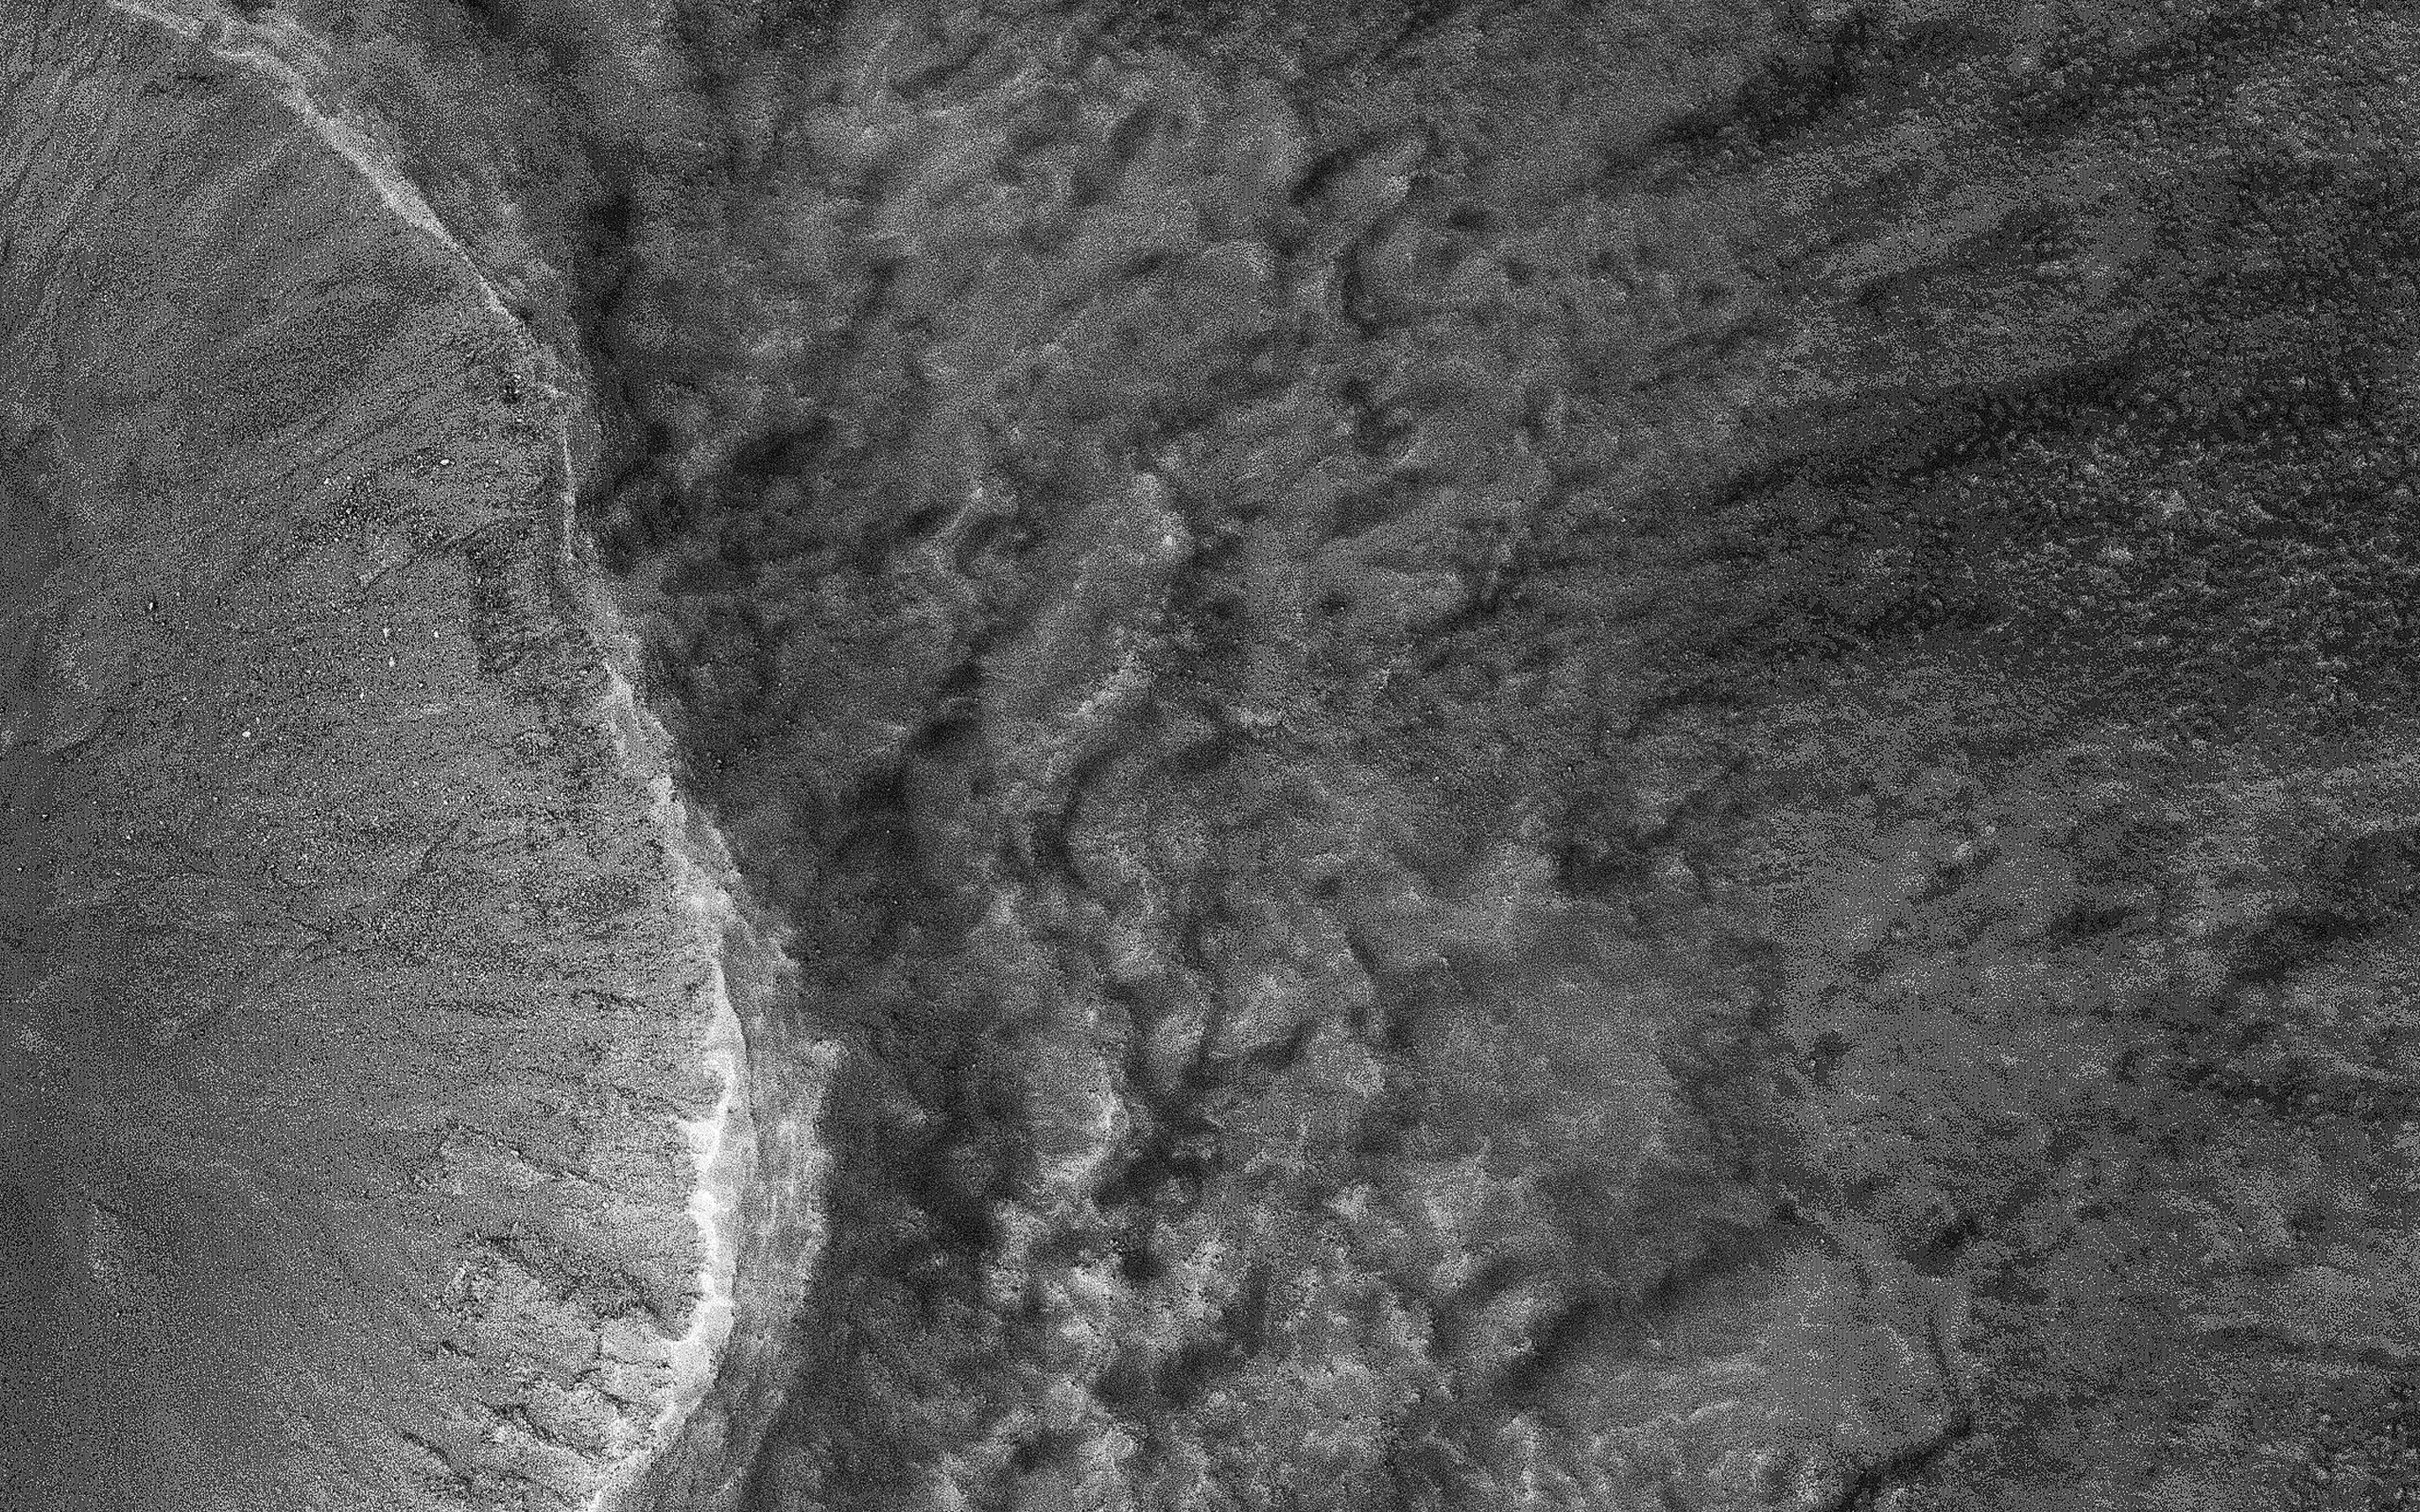

Seeing through the Dusty Air

This image was acquired on July 22, 2018 by NASA’s Mars Reconnaissance Orbiter. Mars has recently been enveloped in dusty haze, but the sensitivity of HiRISE enabled imaging of surface features through a moderate level of haze.

This image shows a fresh impact crater in the northern middle latitudes. A technique called “pixel binning” was needed to improve the signal, but it is still the highest-resolution image ever acquired at this location.

Pixel binning combines information of adjacent detectors in a CCD camera sensor to create one single pixel in the recorded image.

The map is projected here at a scale of 50 centimeters (19.7 inches) per pixel. [The original image scale is 60.3 centimeters (23.7 inches) per pixel (with 2 x 2 binning); objects on the order of 181 centimeters (71.3 inches) across are resolved.] North is up.

The University of Arizona, Tucson, operates HiRISE, which was built by Ball Aerospace & Technologies Corp., Boulder, Colorado. NASA’s Jet Propulsion Laboratory, a division of Caltech in Pasadena, California, manages the Mars Reconnaissance Orbiter Project for NASA’s Science Mission Directorate, Washington.

Credit: NASA/JPL-Caltech/Univ. of Arizona